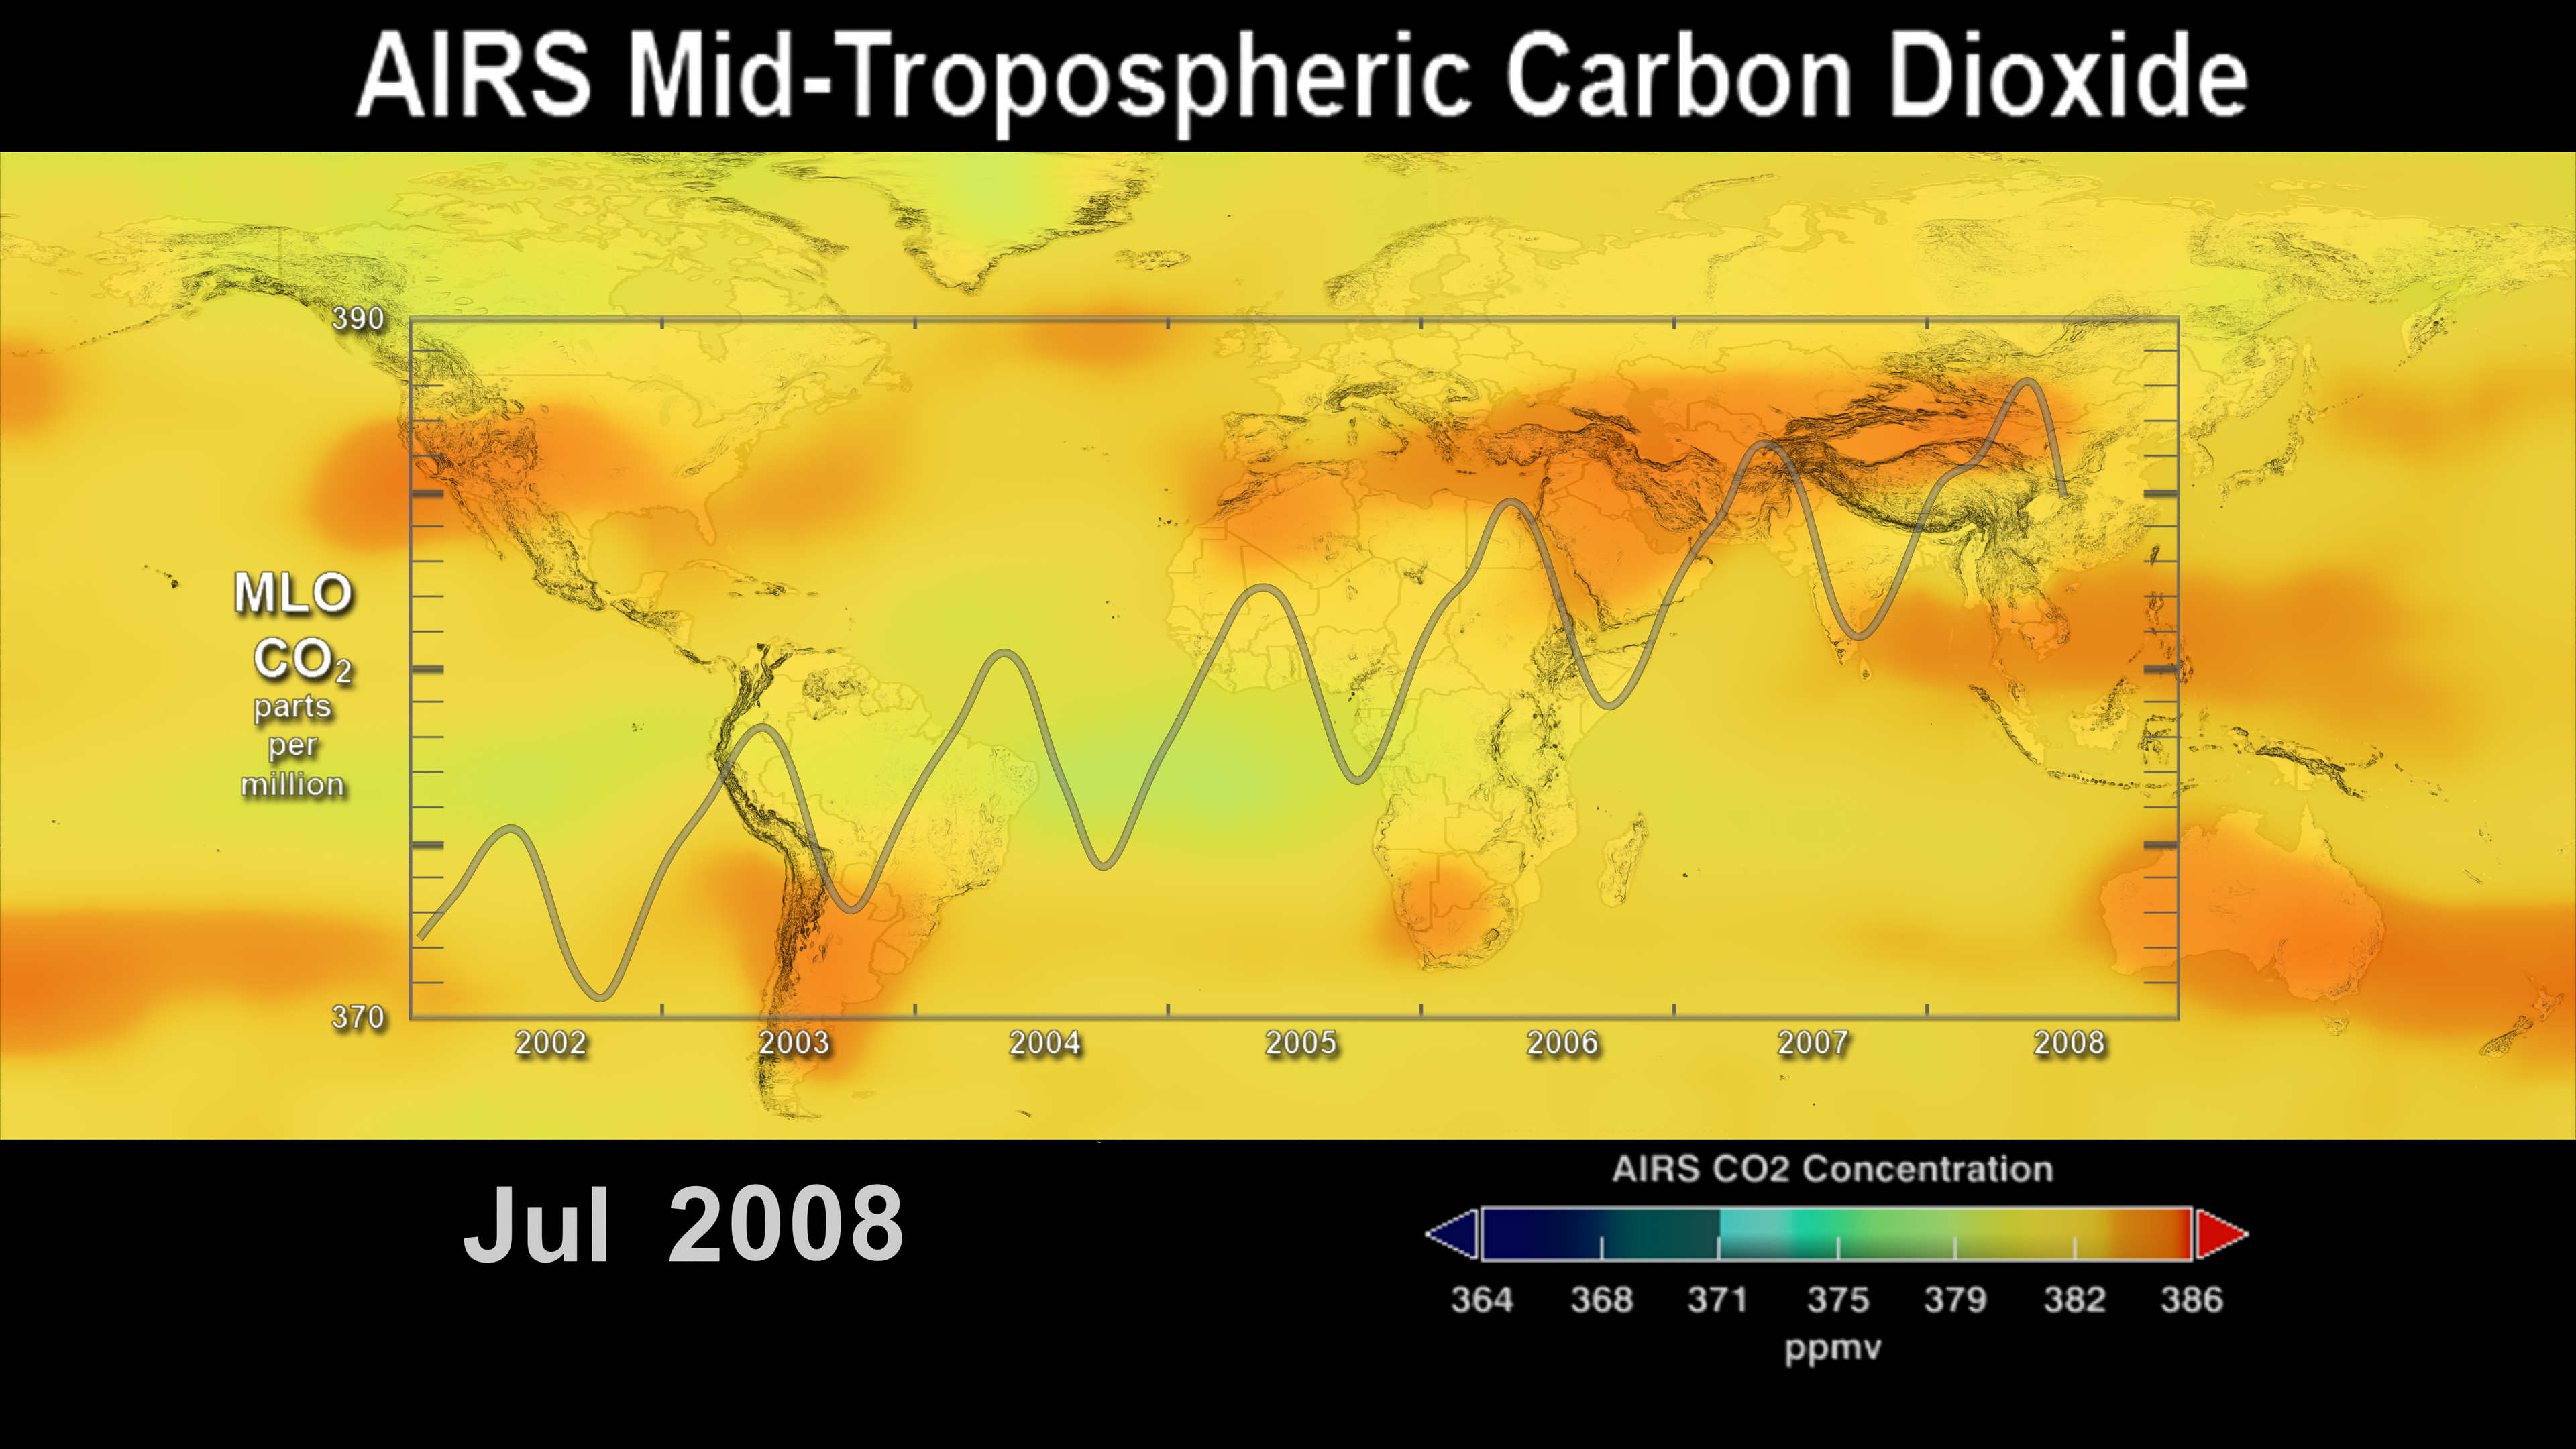

AIRS Carbon Dioxide with Mauna Loa Carbon Dioxide Overlaid

This image shows the distribution and amount of carbon dioxide in Earth’s mid-troposphere in July 2008 as measured by NASA’s Atmospheric Infrared Sounder (AIRS) instrument. The overlying graph is the seasonal variation and interannual increase of atmospheric carbon dioxide recorded at the Mauna Loa Observatory in Hawaii.

The AIRS data reveal the average concentration (parts per million) over an altitude range of 3-13 kilometers (1.8 to 8 miles), whereas the Mauna Loa data show the concentration of carbon dioxide at an altitude of 3.4 kilometers (2.1 miles) and its annual increase at a rate of approximately 2 parts per million (ppmv) per year.

This image is the final frame of a visualization showing the time-series of AIRS’s measurements of mid-tropospheric carbon dioxide from 2002 to 2008. The 30-second visualization is available at http://airs.jpl.nasa.gov/story_archive/CO2_Increase_Sep2002-Jul2008/ and
http://svs.gsfc.nasa.gov/vis/a000000/a003500/a003562/index.html.

About AIRS
The Atmospheric Infrared Sounder, AIRS, in conjunction with the Advanced Microwave Sounding Unit, AMSU, senses emitted infrared and microwave radiation from Earth to provide a three-dimensional look at Earth’s weather and climate. Working in tandem, the two instruments make simultaneous observations all the way down to Earth’s surface, even in the presence of heavy clouds. With more than 2,000 channels sensing different regions of the atmosphere, the system creates a global, three-dimensional map of atmospheric temperature and humidity, cloud amounts and heights, greenhouse gas concentrations, and many other atmospheric phenomena. Launched into Earth orbit in 2002, the AIRS and AMSU instruments fly onboard NASA’s Aqua spacecraft and are managed by NASA’s Jet Propulsion Laboratory in Pasadena, Calif., under contract to NASA. JPL is a division of the California Institute of Technology in Pasadena.

Credit: NASA/JPL/Goddard Space Flight Center Scientific Visualization Studio